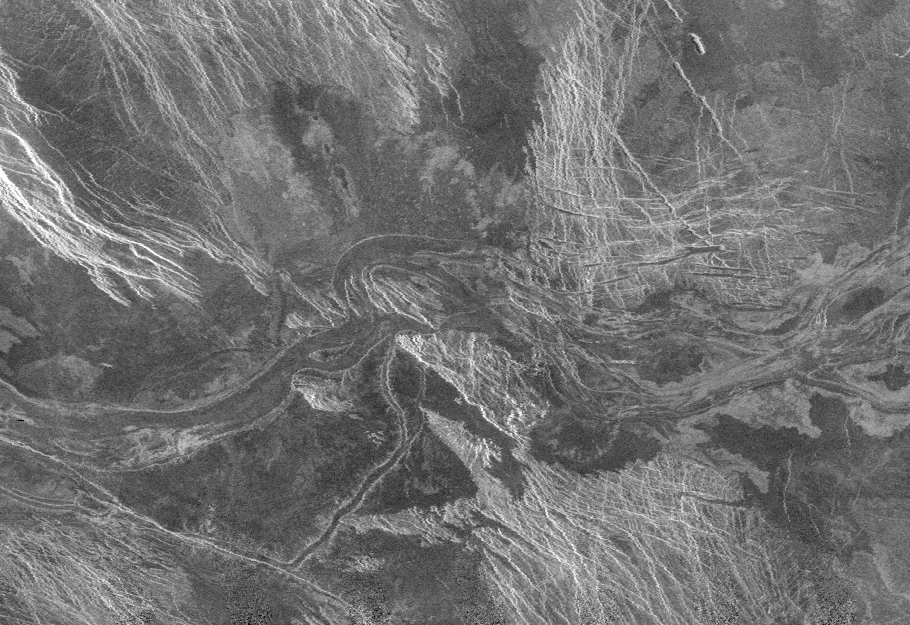

Venus – Lada Terra Region

This is a Magellan radar image mosaic of part of Venus, centered at 51 degrees south latitude, 21 degrees east longitude. Each pixel, or picture element, represents 225 meters. The scene is approximately 200 kilometers (124 miles) east to west by 160 kilometers (99 miles) north to south. Running from west to east across the center of the image is part of a 1,200 kilometer (744 miles) long by 20 kilometer (12 mile) wide lava channel in the Lada Terra region of Venus. Numerous streamlined structures within the channel attest to the very high temperature, very fluid lavas (resulting in both thermal and mechanical erosion) responsible for carving the channel.

Credit: NASA/JPL